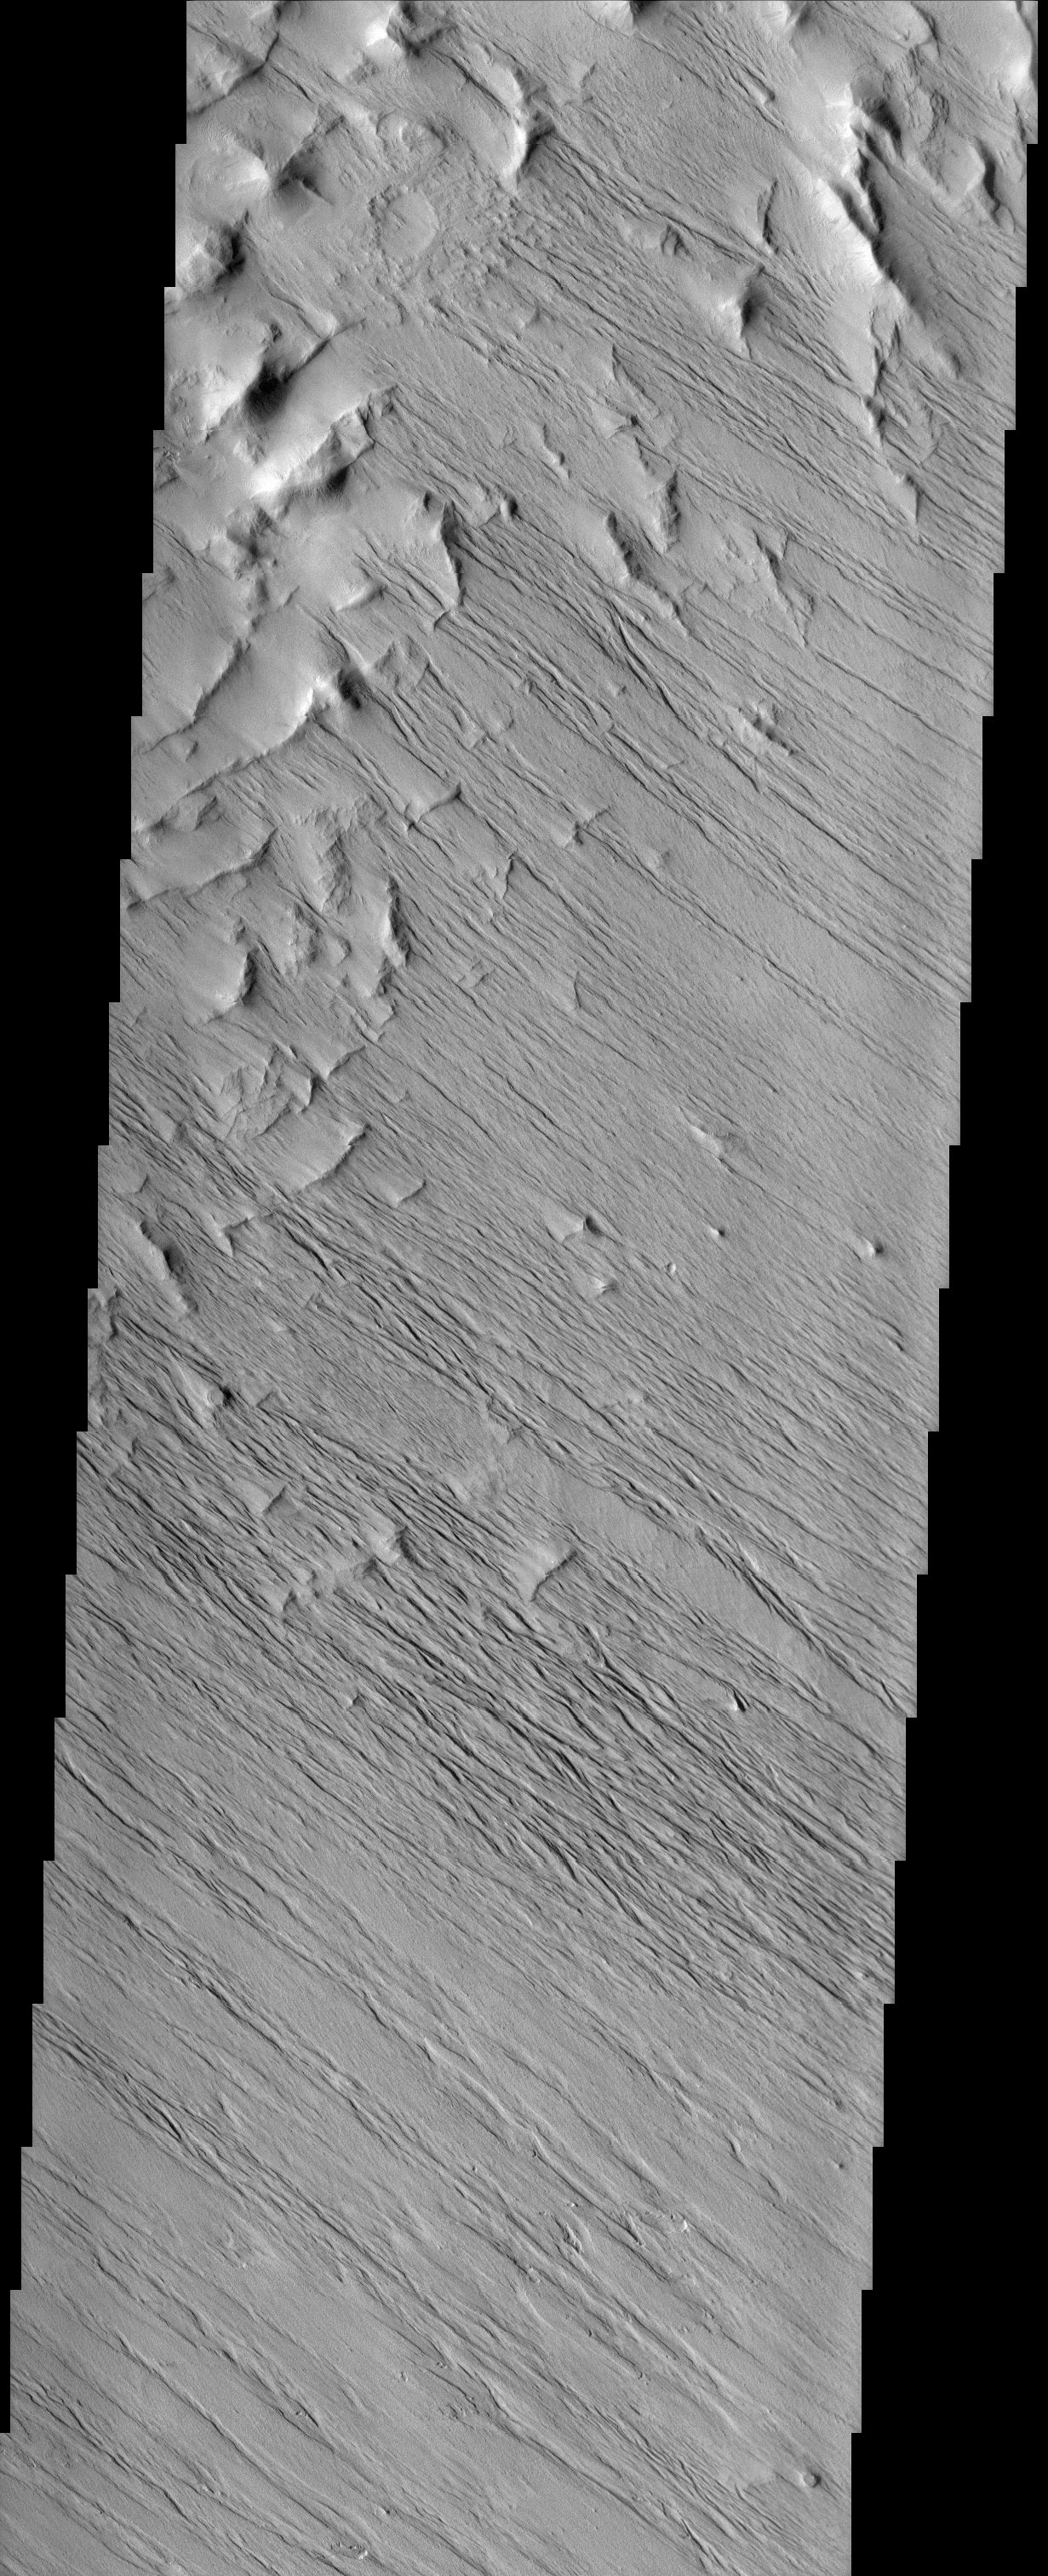

Yardangs near Olympus Mons

In this region of the Olympus Mons aureole, located to the SW of the volcano, the surface has been eroded by the wind into linear landforms called yardangs. These ridges generally point in direction of the prevailing winds that carved them, in this case winds from the southeast. Yardangs typically occur on surfaces that are easily erodable, such as wind-blown dust or volcanic ash. The northeast – southwest trending ridges and valleys in the northwest corner of the image are typical of the Olympus Mons aureole. The varying concentration and shape of the yardangs in this area may be controlled by the motion of winds around these topographic features.

Some crater outlines are visible near the top of this image. The rims of these craters appear to have been stripped away – indicating that the wind erosion is younger than these craters. There are two round knobs in the image, one on the bottom on the right side of the image and another about midway down on the left. These may be inverted craters, formed because the impacts caused materials underneath the crater to become harder to erode than the surrounding materials.

Note: this THEMIS visual image has not been radiometrically nor geometrically calibrated for this preliminary release. An empirical correction has been performed to remove instrumental effects. A linear shift has been applied in the cross-track and down-track direction to approximate spacecraft and planetary motion. Fully calibrated and geometrically projected images will be released through the Planetary Data System in accordance with Project policies at a later time.

NASA’s Jet Propulsion Laboratory manages the 2001 Mars Odyssey mission for NASA’s Office of Space Science, Washington, D.C. The Thermal Emission Imaging System (THEMIS) was developed by Arizona State University, Tempe, in collaboration with Raytheon Santa Barbara Remote Sensing. The THEMIS investigation is led by Dr. Philip Christensen at Arizona State University. Lockheed Martin Astronautics, Denver, is the prime contractor for the Odyssey project, and developed and built the orbiter. Mission operations are conducted jointly from Lockheed Martin and from JPL, a division of the California Institute of Technology in Pasadena.

Credit: NASA/JPL/Arizona State University